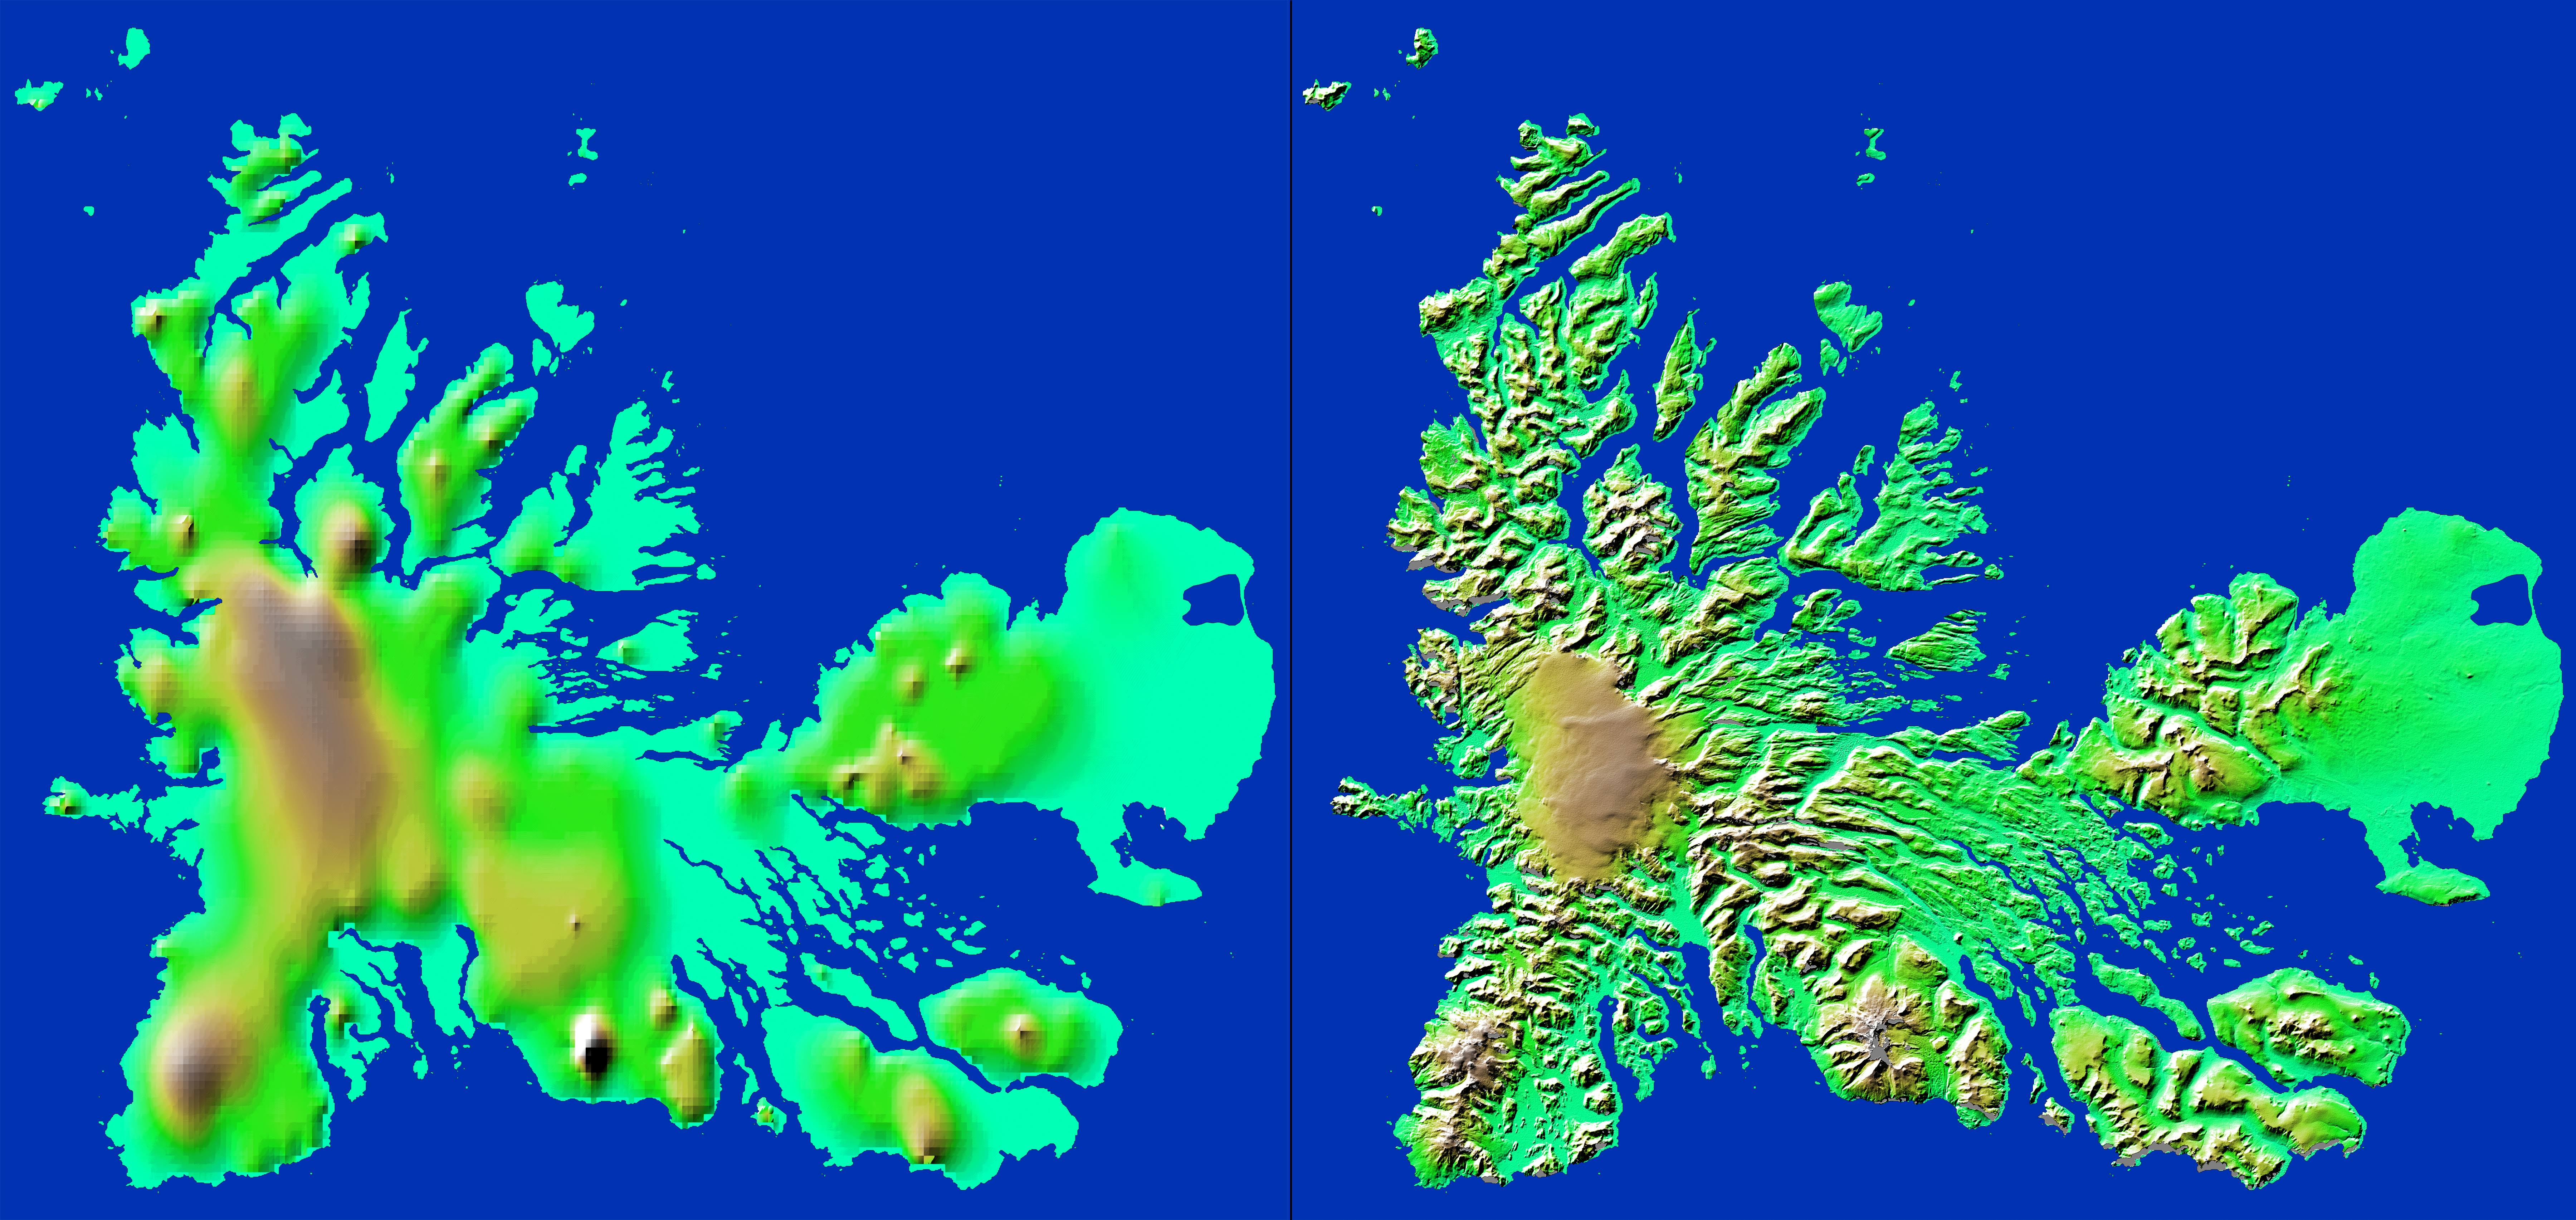

Shaded Relief with Height as Color, Kerguelen Island, south Indian Ocean

These two images show exactly the same area, Kerguelen Island in the southern Indian Ocean. The image on the left was created using the best global topographic data set previously available, the U.S. Geological Survey’s GTOPO30. In contrast, the much more detailed image on the right was generated with data from the Shuttle Radar Topography Mission, which collected enough measurements to map 80 percent of Earth’s landmass at this level of precision.

Discovered in 1772 by French navigator Chevalier Yves deKerguelen-Tremarac, Kerguelen is the largest of a group of 300 islands, islets and reefs that make up the Kerguelen Archipelago. The islands lie atop the Kerguelen-Gaussberg Ridge and are built up of a thick series of lava flows with deposits of fragmented volcanic rock and some granite. Ice covers about one-third of the island, with the large Cook Glacier visible as the tan-colored region at the center-left. The highest point at 1,850 meters (6,068 feet) is glacier-covered Mount Ross, located near the bottom center. The coastline of the main island is highly irregular with a large number of peninsulas linked to the island by narrow isthmuses. Remarkably, although the island is 120 by 140 kilometers (75 by 87 miles) in size no point is more than 20 kilometers (12 miles) from the sea.

For some parts of the globe, Shuttle Radar Topography Mission measurements are 30 times more precise than previously available topographical information, according to NASA scientists. Mission data will be a welcome resource for national and local governments, scientists, commercial enterprises, and members of the public alike. The applications are as diverse as earthquake and volcano studies, flood control, transportation, urban and regional planning, aviation, recreation, and communications. The data’s military applications include mission planning and rehearsal, modeling, and simulation.

Elevation data used in this image was acquired by the Shuttle Radar Topography Mission aboard Space Shuttle Endeavour, launched on Feb. 11, 2000. The mission used the same radar instrument that comprised the Spaceborne Imaging Radar-C/X-Band Synthetic Aperture Radar (SIR-C/X-SAR) that flew twice on Endeavour in 1994. The Shuttle Radar Topography Mission was designed to collect 3-D measurements of Earth’s surface. To collect the 3-D data, engineers added a 60-meter approximately 200-foot) mast, installed additional C-band and X-band antennas, and improved tracking and navigation devices. The mission is a cooperative project between NASA, the National Imagery and Mapping Agency (NIMA) of the U.S. Department of Defense, and the German and Italian space agencies. It is managed by NASA’s Jet Propulsion Laboratory, Pasadena, Calif., for NASA’s Earth Science Enterprise, Washington, D.C.

Size: 222 kilometers by 146 kilometers (138 miles by 91 miles)
Location: 49.1 degrees South latitude, 69.5 degrees East longitude
Orientation: North is at the top
Date Acquired: February 2000 (SRTM)

Credit: NASA/JPL/NIMA